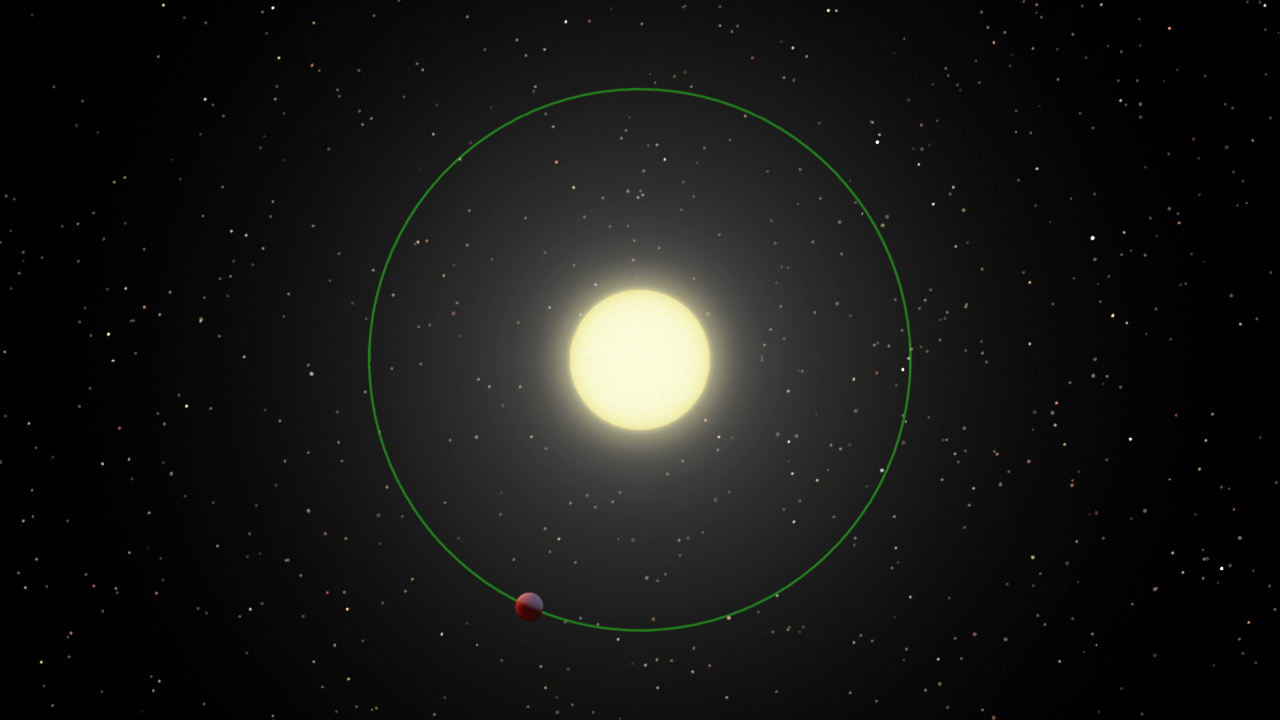

Weird Warm Spot on Exoplanet

This animation illustrates an unexpected warm spot on the surface of a gaseous exoplanet. NASA’s Spitzer Space Telescope discovered that the hottest part of the planet, shown here as bright, orange patches on the surface, is not directly under the glare of its star but over to the side.

The planet — a hot, gaseous orb named upsilon Andromedae b — whips around its star every 4.6 days. Its relative size has been scaled up a bit here for clarity. Because the planet is so close, it is tidally locked, meaning that one side is eternally bombarded by the star’s radiation. As can be seen in the animation, the side of the planet facing the star is lit up, while the other side lives in the darkness. The perspective drawn here starts from overhead, and then changes to Earth’s point of view; in other words, in the second part of the animation, Earth and the Spitzer telescope are located in the direction of the viewer.

Spitzer observed the heat from the star system with its infrared detectors. It measured the infrared light coming from the star and planet, as the planet circled around. The oscillations in this light — called a light curve — occur as the planet swings around: when the hottest part of the planet faces us, the total light goes up; when the coolest part faces us, the total light goes down.

Spitzer found that, in contrast to what might be expected, this planet’s hot spot is not facing the sun. Instead, it is over 80 degrees to the side, at about the day-night terminator line, or the point where the light and dark sides of the planet meet.

This animation ends by showing the corresponding Spitzer data. The light curve reveals the location of the planet’s hot spot.

Credit: NASA/JPL-Caltech